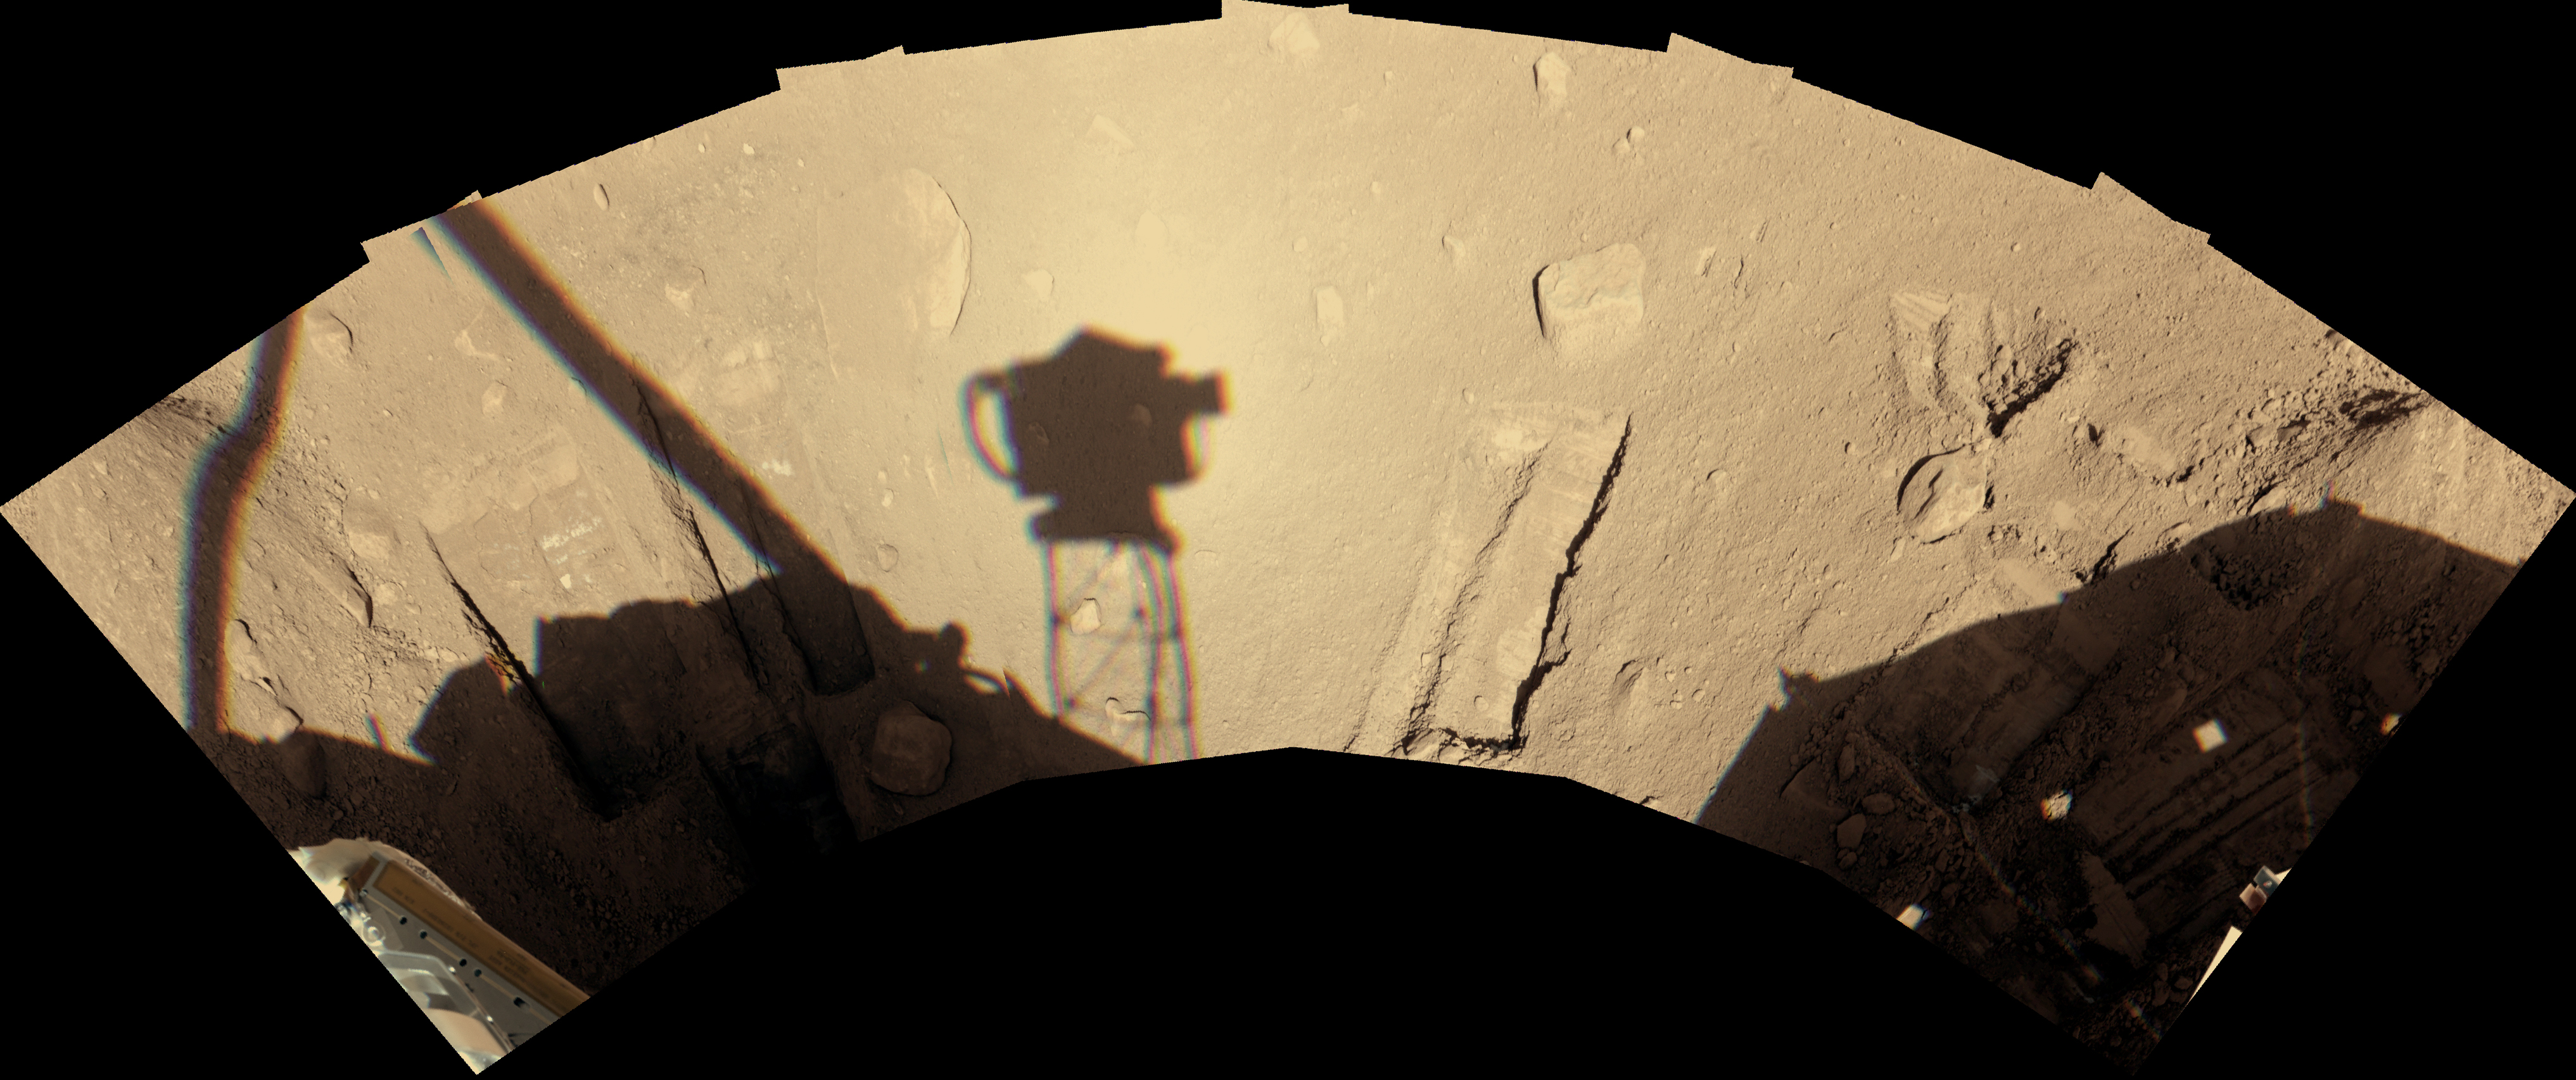

Phoenix Robotic Arm’s Workspace After 90 Sols

During the first 90 Martian days, or sols, after its May 25, 2008, landing on an arctic plain of Mars, NASA’s Phoenix Mars Lander dug several trenches in the workspace reachable with the lander’s robotic arm.

The lander’s Surface Stereo Imager camera recorded this view of the workspace on Sol 90, early afternoon local Mars time (overnight Aug. 25 to Aug. 26, 2008). The shadow of the camera itself, atop its mast, is just left of the center of the image and roughly a third of a meter (one foot) wide.

The workspace is on the north side of the lander. The trench just to the right of center is called “Neverland.”

The Phoenix Mission is led by the University of Arizona, Tucson, on behalf of NASA. Project management of the mission is by NASA’s Jet Propulsion Laboratory, Pasadena, Calif. Spacecraft development is by Lockheed Martin Space Systems, Denver.

Photojournal Note: As planned, the Phoenix lander, which landed May 25, 2008 23:53 UTC, ended communications in November 2008, about six months after landing, when its solar panels ceased operating in the dark Martian winter.

Credit: NASA/JPL-Caltech/University of Arizona/Texas A&M University